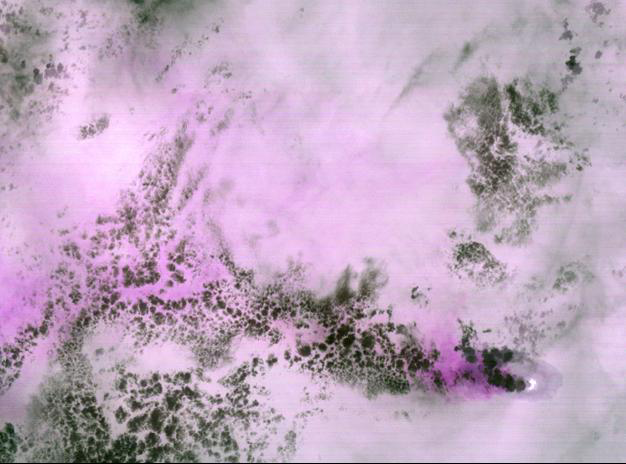

Anatahan Volcano, Mariana Islands

In the early hours of February 7, ASTER captured this nighttime thermal infrared image of an eruption of Anatahan Volcano in the central Mariana Islands. The summit of the volcano is bright indicating there is a very hot area there. Streaming to the west is an ash plume, visible by the red color indicating the presence of silicate-rich particles. Dark grey areas are clouds that appear colder than the ocean. Anatahan is a stratovolcano that started erupting in May 2003, forming a new crater.

The image covers an area of 56.3 x 41.8 km, and is located 16 degrees north latitude and 145.6 degrees east longitude.

The U.S. science team is located at NASA’s Jet Propulsion Laboratory, Pasadena, Calif. The Terra mission is part of NASA’s Science Mission Directorate.

Credit: NASA/GSFC/METI/ERSDAC/JAROS, and U.S./Japan ASTER Science Team